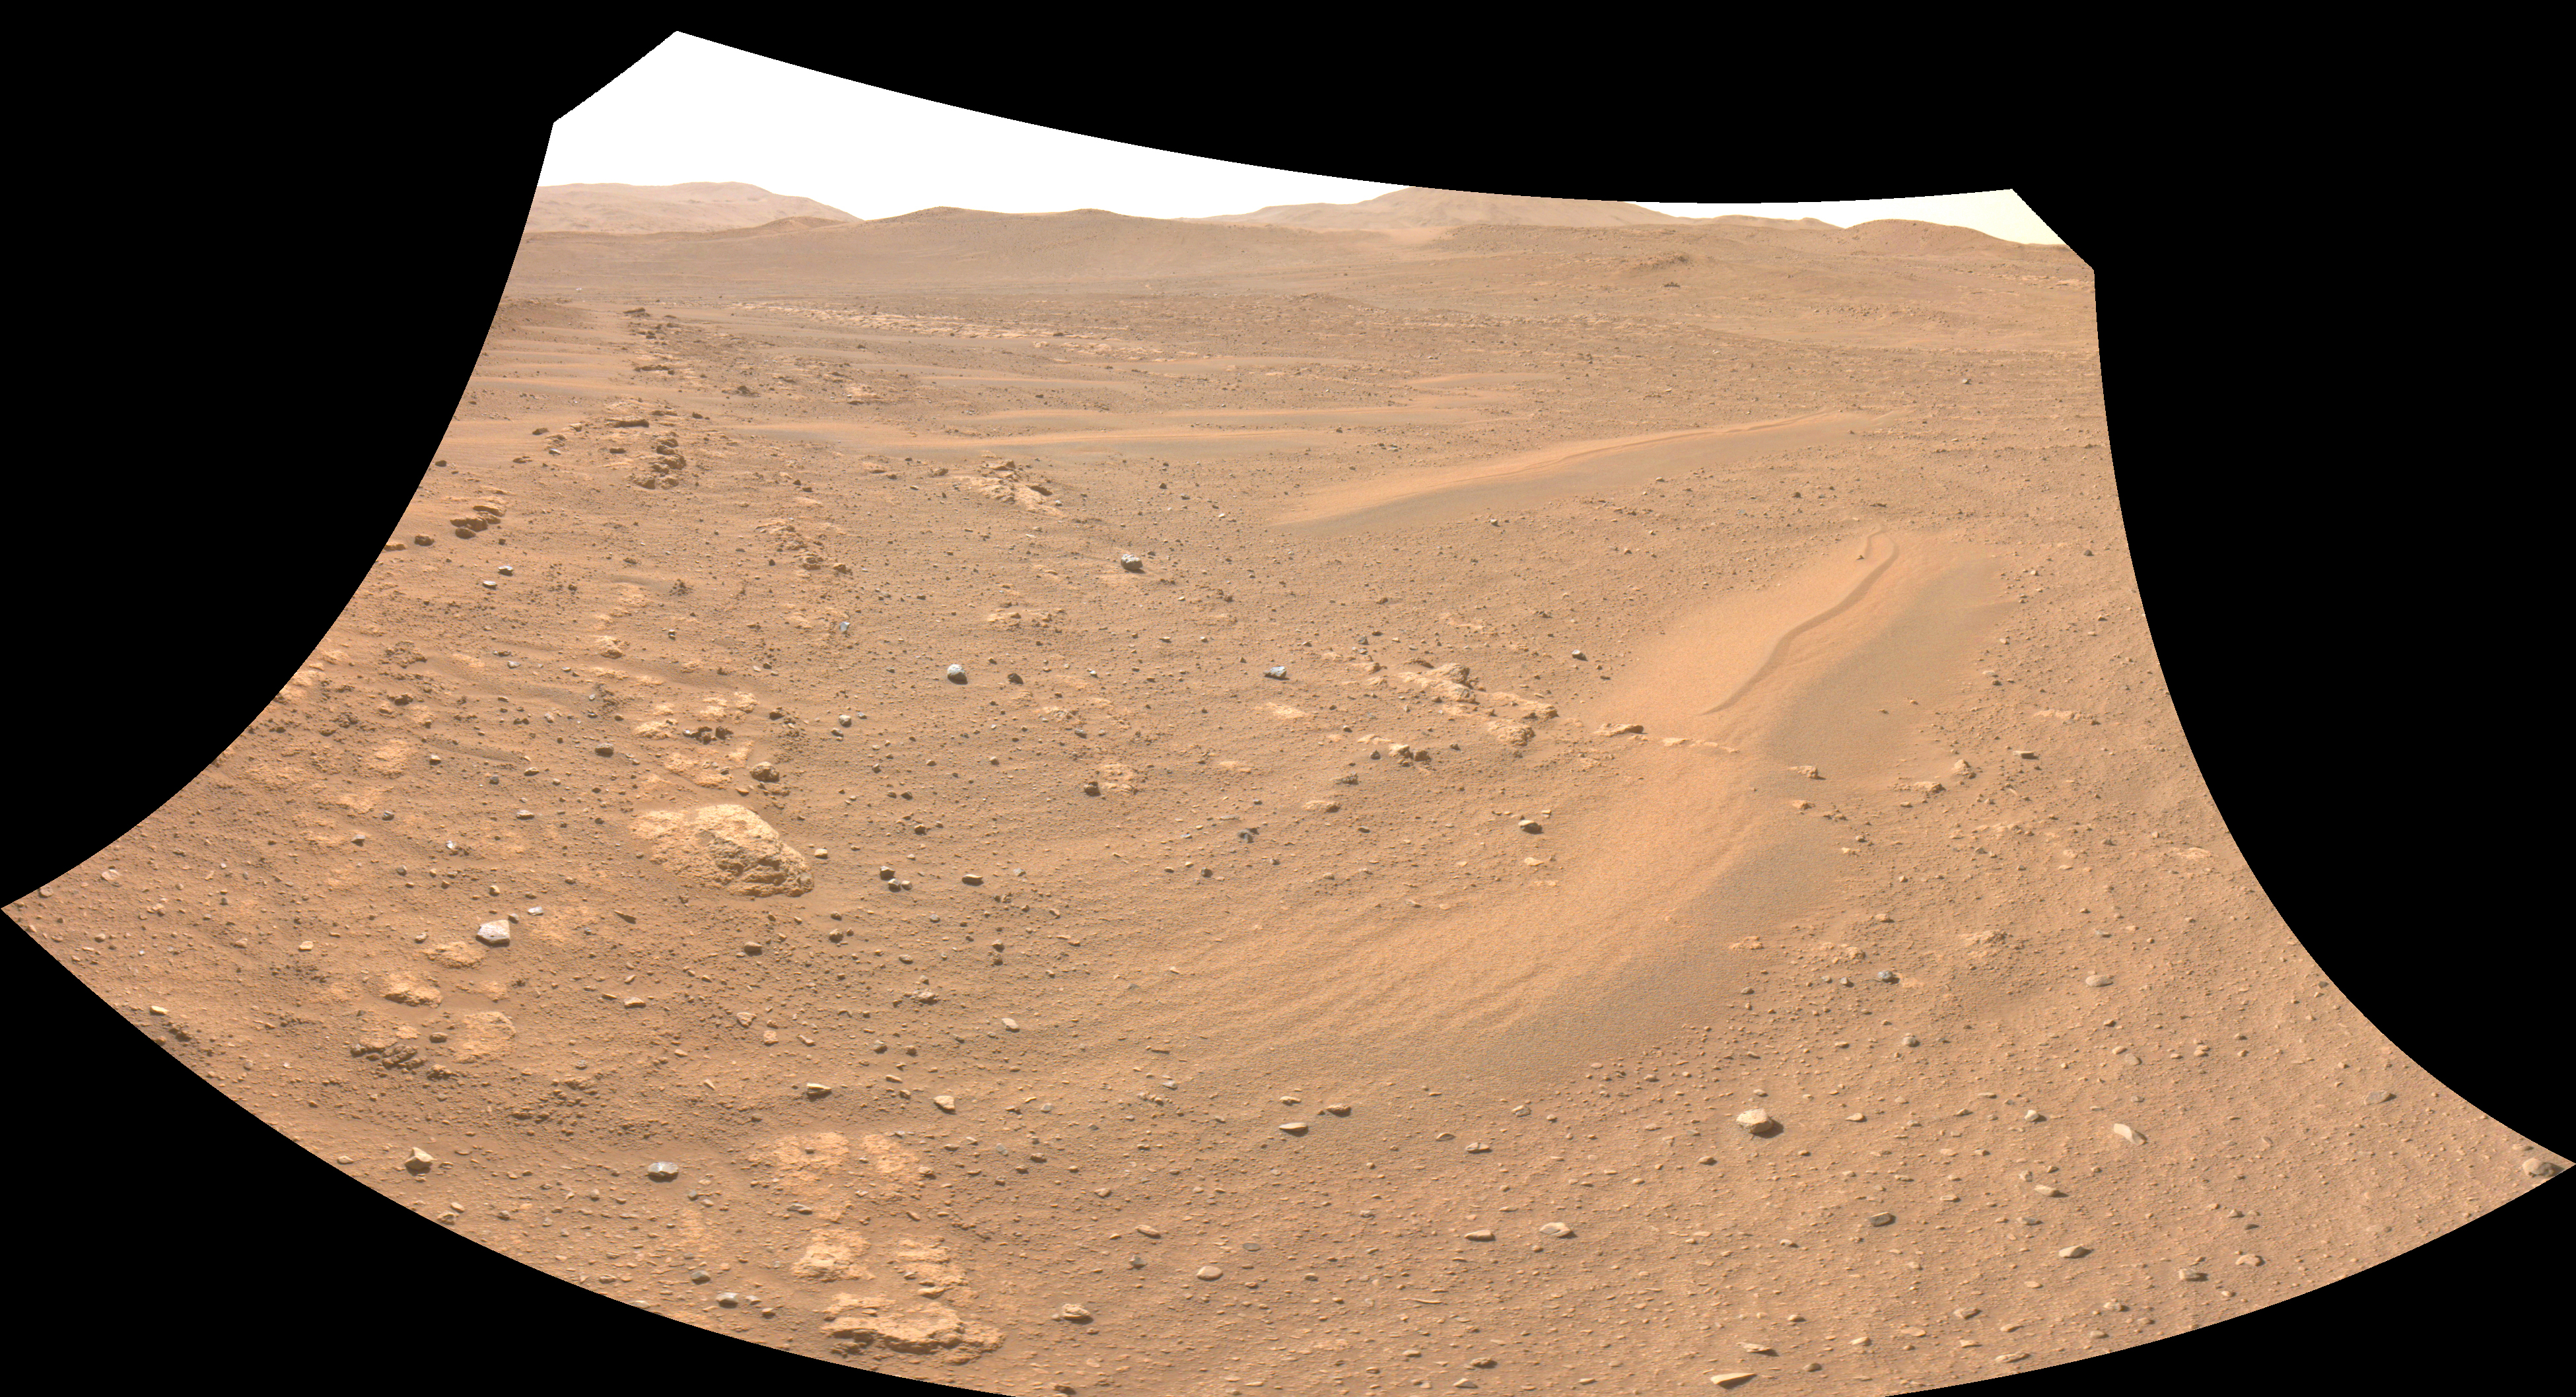

Perseverance’s Navcam Captures Ingenuity

One of the Navcam imagers aboard NASA’s Perseverance Mars rover captured the Ingenuity Mars Helicopter on Feb. 26, 2023, the 719th Martian day, or sol, of the mission. The helicopter is visible in the upper left of image. Ingenuity had landed there, at “Airfield Theta,” on the previous sol at the conclusion of its 46th flight on Mars. At the time this enhanced image was taken, the helicopter was approximately 490 feet (150 meters) from the rover.

Figure A is the same enhanced image annotated to indicate the location of the Mars Helicopter in the distance.

A key objective for Perseverance’s mission on Mars is astrobiology, including the search for signs of ancient microbial life. The rover will characterize the planet’s geology and past climate, pave the way for human exploration of the Red Planet, and be the first mission to collect and cache Martian rock and regolith (broken rock and dust).

Subsequent NASA missions, in cooperation with ESA (European Space Agency), would send spacecraft to Mars to collect these sealed samples from the surface and return them to Earth for in-depth analysis.

The Mars 2020 Perseverance mission is part of NASA’s Moon to Mars exploration approach, which includes Artemis missions to the Moon that will help prepare for human exploration of the Red Planet.NASA’s Jet Propulsion Laboratory, which is managed for the agency by Caltech in Pasadena, California, built and manages operations of the Perseverance rover.

Credit: NASA/JPL-Caltech